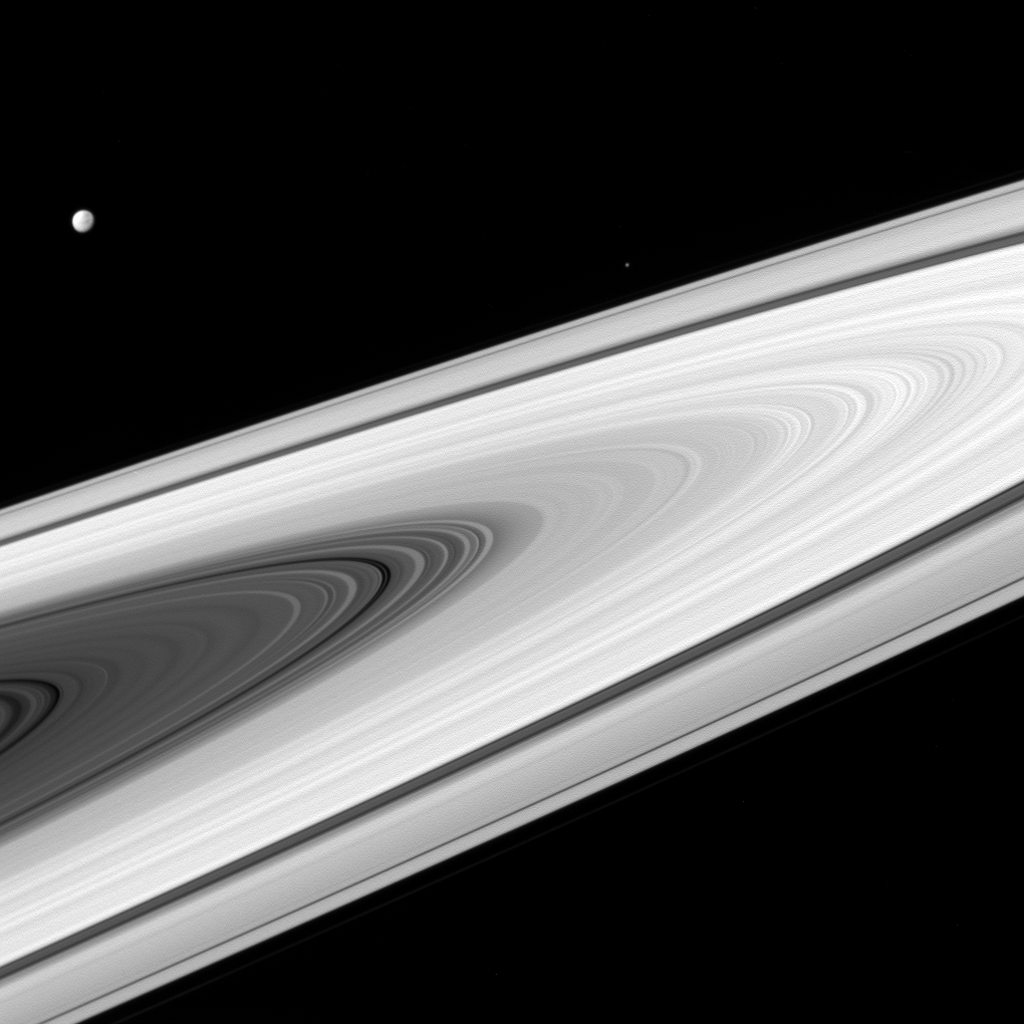

Not Really Starless at Saturn

Saturn’s main rings, along with its moons, are much brighter than most stars. As a result, much shorter exposure times (10 milliseconds, in this case) are required to produce an image and not saturate the detectors of the imaging cameras on NASA’s Cassini spacecraft. A longer exposure would be required to capture the stars as well. Cassini has captured stars on many occasions, especially when a target moon is in eclipse, and thus darker than normal. For example, see PIA10526 .

Dione (698 miles, 1123 kilometers across) and Epimetheus (70 miles, 113 kilometers across) are seen in this view, above the rings at left and right respectively.

This image looks toward the sunlit side of the rings from about 3 degrees above the ring plane. The image was taken in visible light with the Cassini spacecraft wide-angle camera on April 2, 2016.

The view was obtained at a distance of approximately 257,000 miles (413,000 kilometers) from Saturn and at a Sun-Saturn-spacecraft

The Cassini mission is a cooperative project of NASA, ESA (the European Space Agency) and the Italian Space Agency. The Jet Propulsion Laboratory, a division of the California Institute of Technology in Pasadena, manages the mission for NASA’s Science Mission Directorate, Washington. The Cassini orbiter and its two onboard cameras were designed, developed and assembled at JPL. The imaging operations center is based at the Space Science Institute in Boulder, Colorado.

Credit: NASA/JPL-Caltech/Space Science Institute